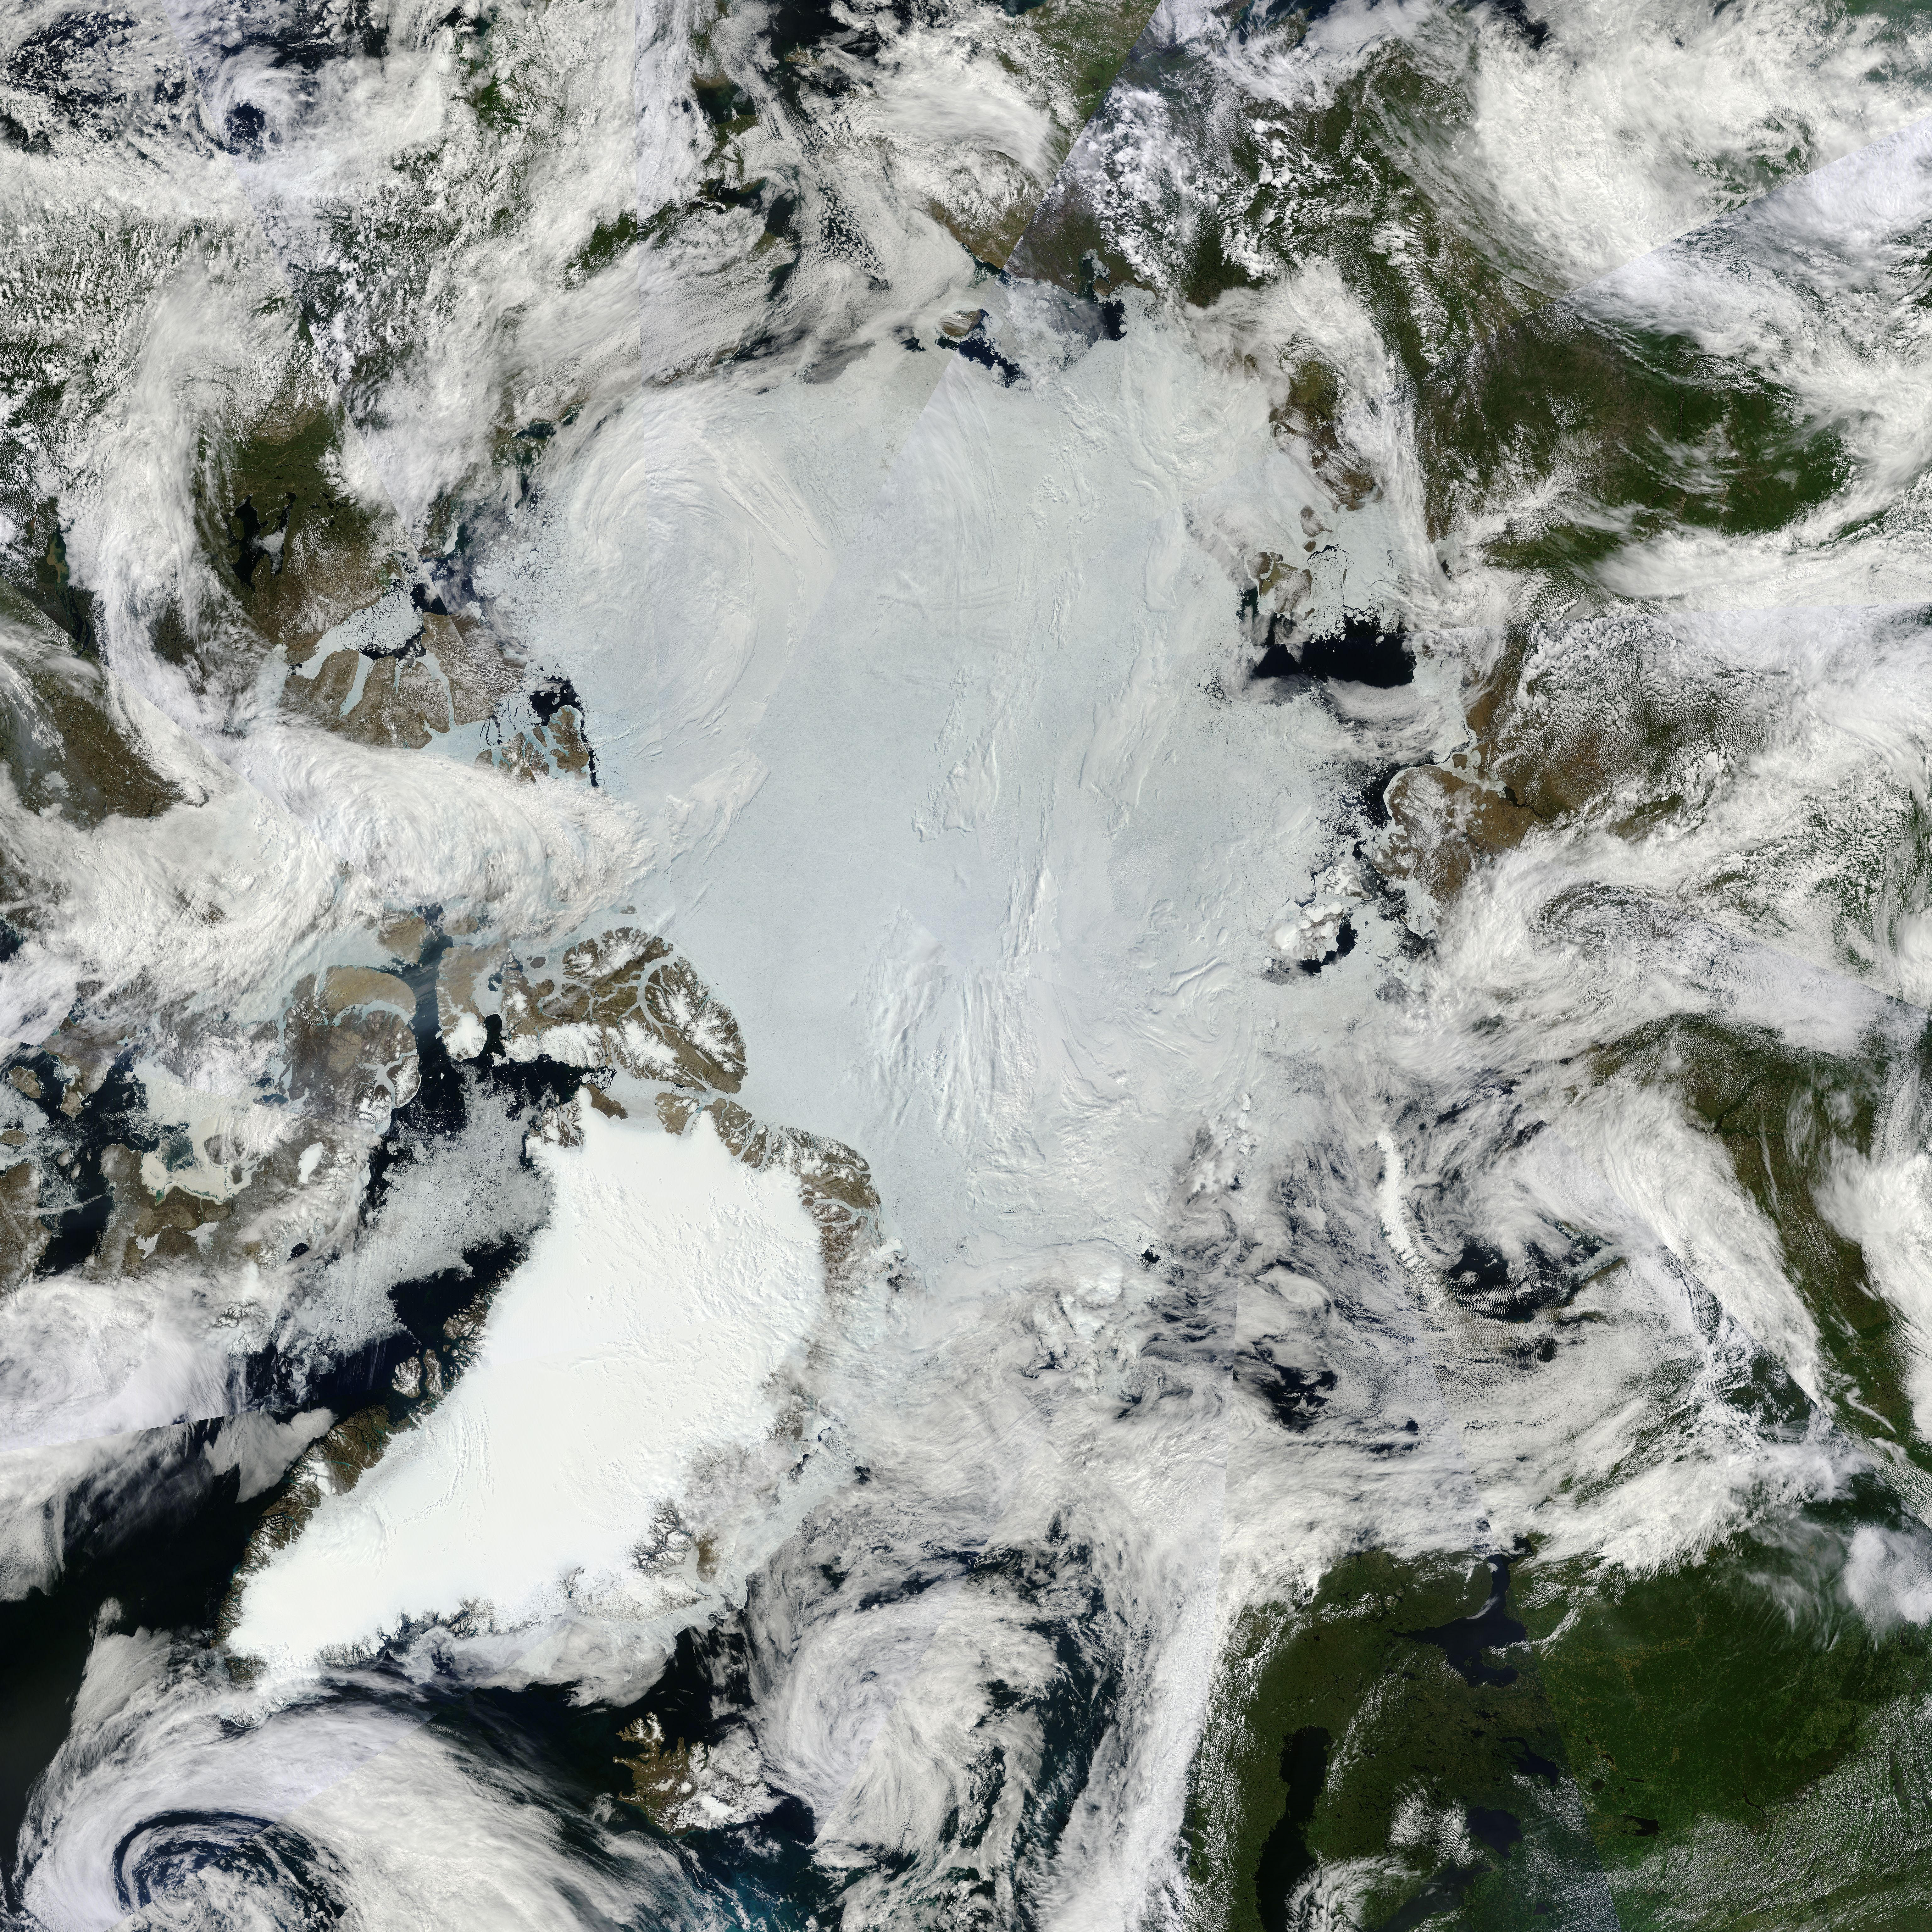

NASA Satellites See Santa's North Pole

All was well at the North Pole this summer, when Santa and his elves were busily making toys and taking orders for this Christmas. NASA's Terra satellite was able to piece together a number of images it took to give us a complete look at the North Pole, which is usually very difficult to see by satellites, so Santa can keep his exact location secret. On June 30, 2011 the Moderate Resolution Imaging Spectroradiometer (MODIS) aboard NASA’s Terra satellite made multiple passes over the Arctic from its orbit in space, capturing a true-color image of the summer lands and sea-ice near the North Pole on each pass. Individual images were then pieced together to create a large mosaic of the area, which gives a broader view that would not be possible with individual images. In this mosaic of the Arctic, the polar ice cap appears blue-white, while the ice covering land appears bright white. The ice of Greenland, in the lower left (southwest), is especially bright. Clouds also appear bright white, and can be difficult to separate from ice in true-color images. Most of the clouds in this image appear in billowing swirls, while ice tends to be smoother. This can only be confirmed in the false-color images that were also generated by MODIS that same day. The North Pole is found northeast off the coast of Greenland, in the middle of the ice-covered Arctic Ocean and roughly near the center of this image. This is the northernmost point on Earth. From the North Pole, all directions are south. Santa will be leaving from here on the night of the 24th and circling the globe.

Credit: NASA/GSFC/Jeff Schmaltz/MODIS Land Rapid Response Team